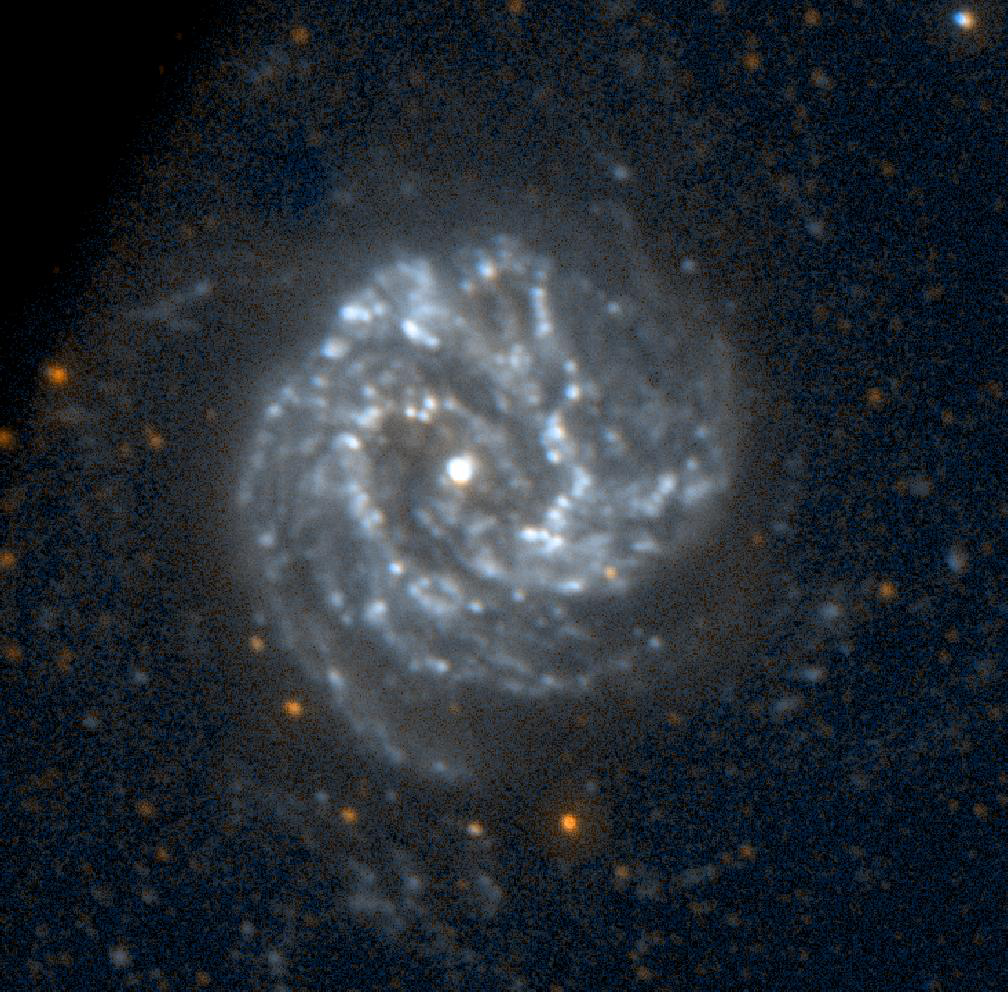

Galaxy Messier 83

This image of the spiral galaxy Messier 83 was taken by NASA’s Galaxy Evolution Explorer on June 7, 2003. Located 15 million light years from Earth and known as the Southern Pinwheel Galaxy, Messier 83 displays significant amounts of ultraviolet emissions far from the optically bright portion of the galaxy. It is also known to have an extended hydrogen disc that appears to radiate a faint ultraviolet emission. The red stars in the foreground of the image are Milky Way stars.

The Galaxy Evolution Explorer mission is led by the California Institute of Technology, which is also responsible for the science operations and data analysis. NASA’s Jet Propulsion Laboratory, Pasadena, Calif., a division of Caltech, manages the mission and built the science instrument. The mission was developed under NASA’s Explorers Program, managed by the Goddard Space Flight Center, Greenbelt, Md. The mission’s international partners include South Korea and France.

Credit: NASA/JPL/Caltech